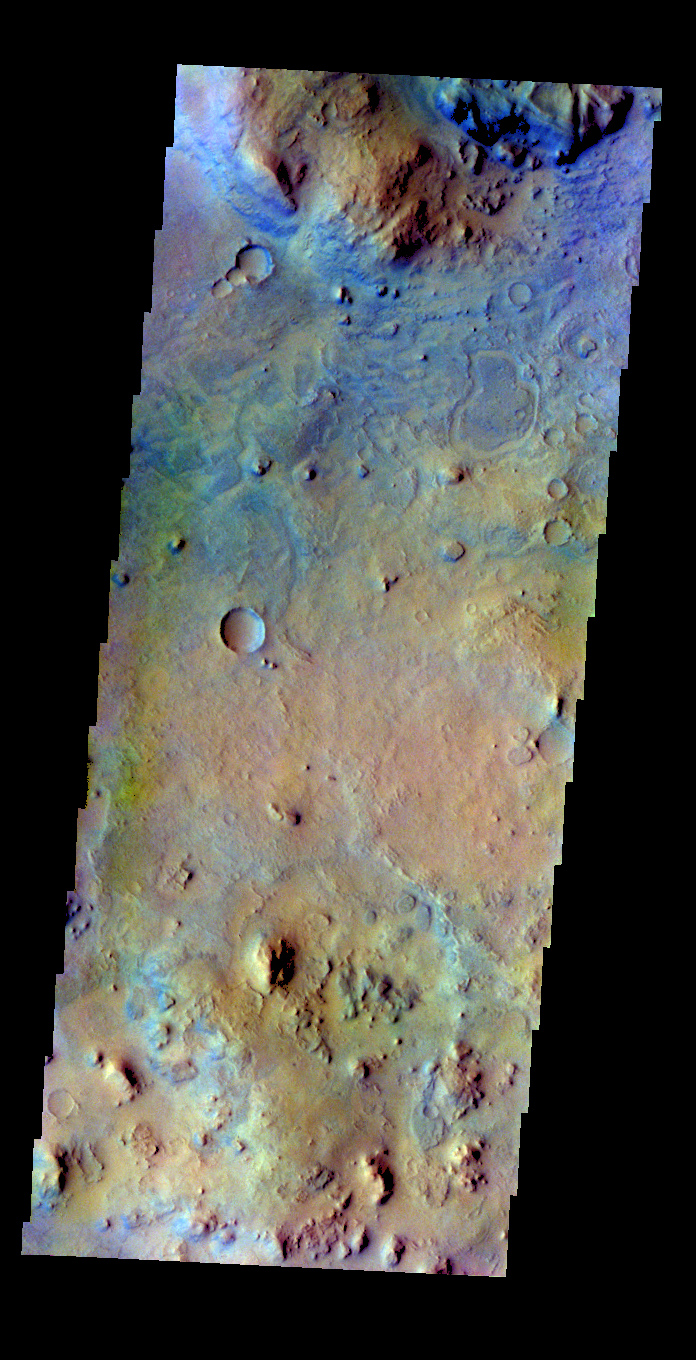

False Color Surface

The THEMIS VIS camera contains 5 filters. The data from different filters can be combined in multiple ways to create a false color image. These false color images may reveal subtle variations of the surface not easily identified in a single band image. Today’s false color image shows part of the region near Nili Fossae.

Credit: NASA/JPL-Caltech/ASU